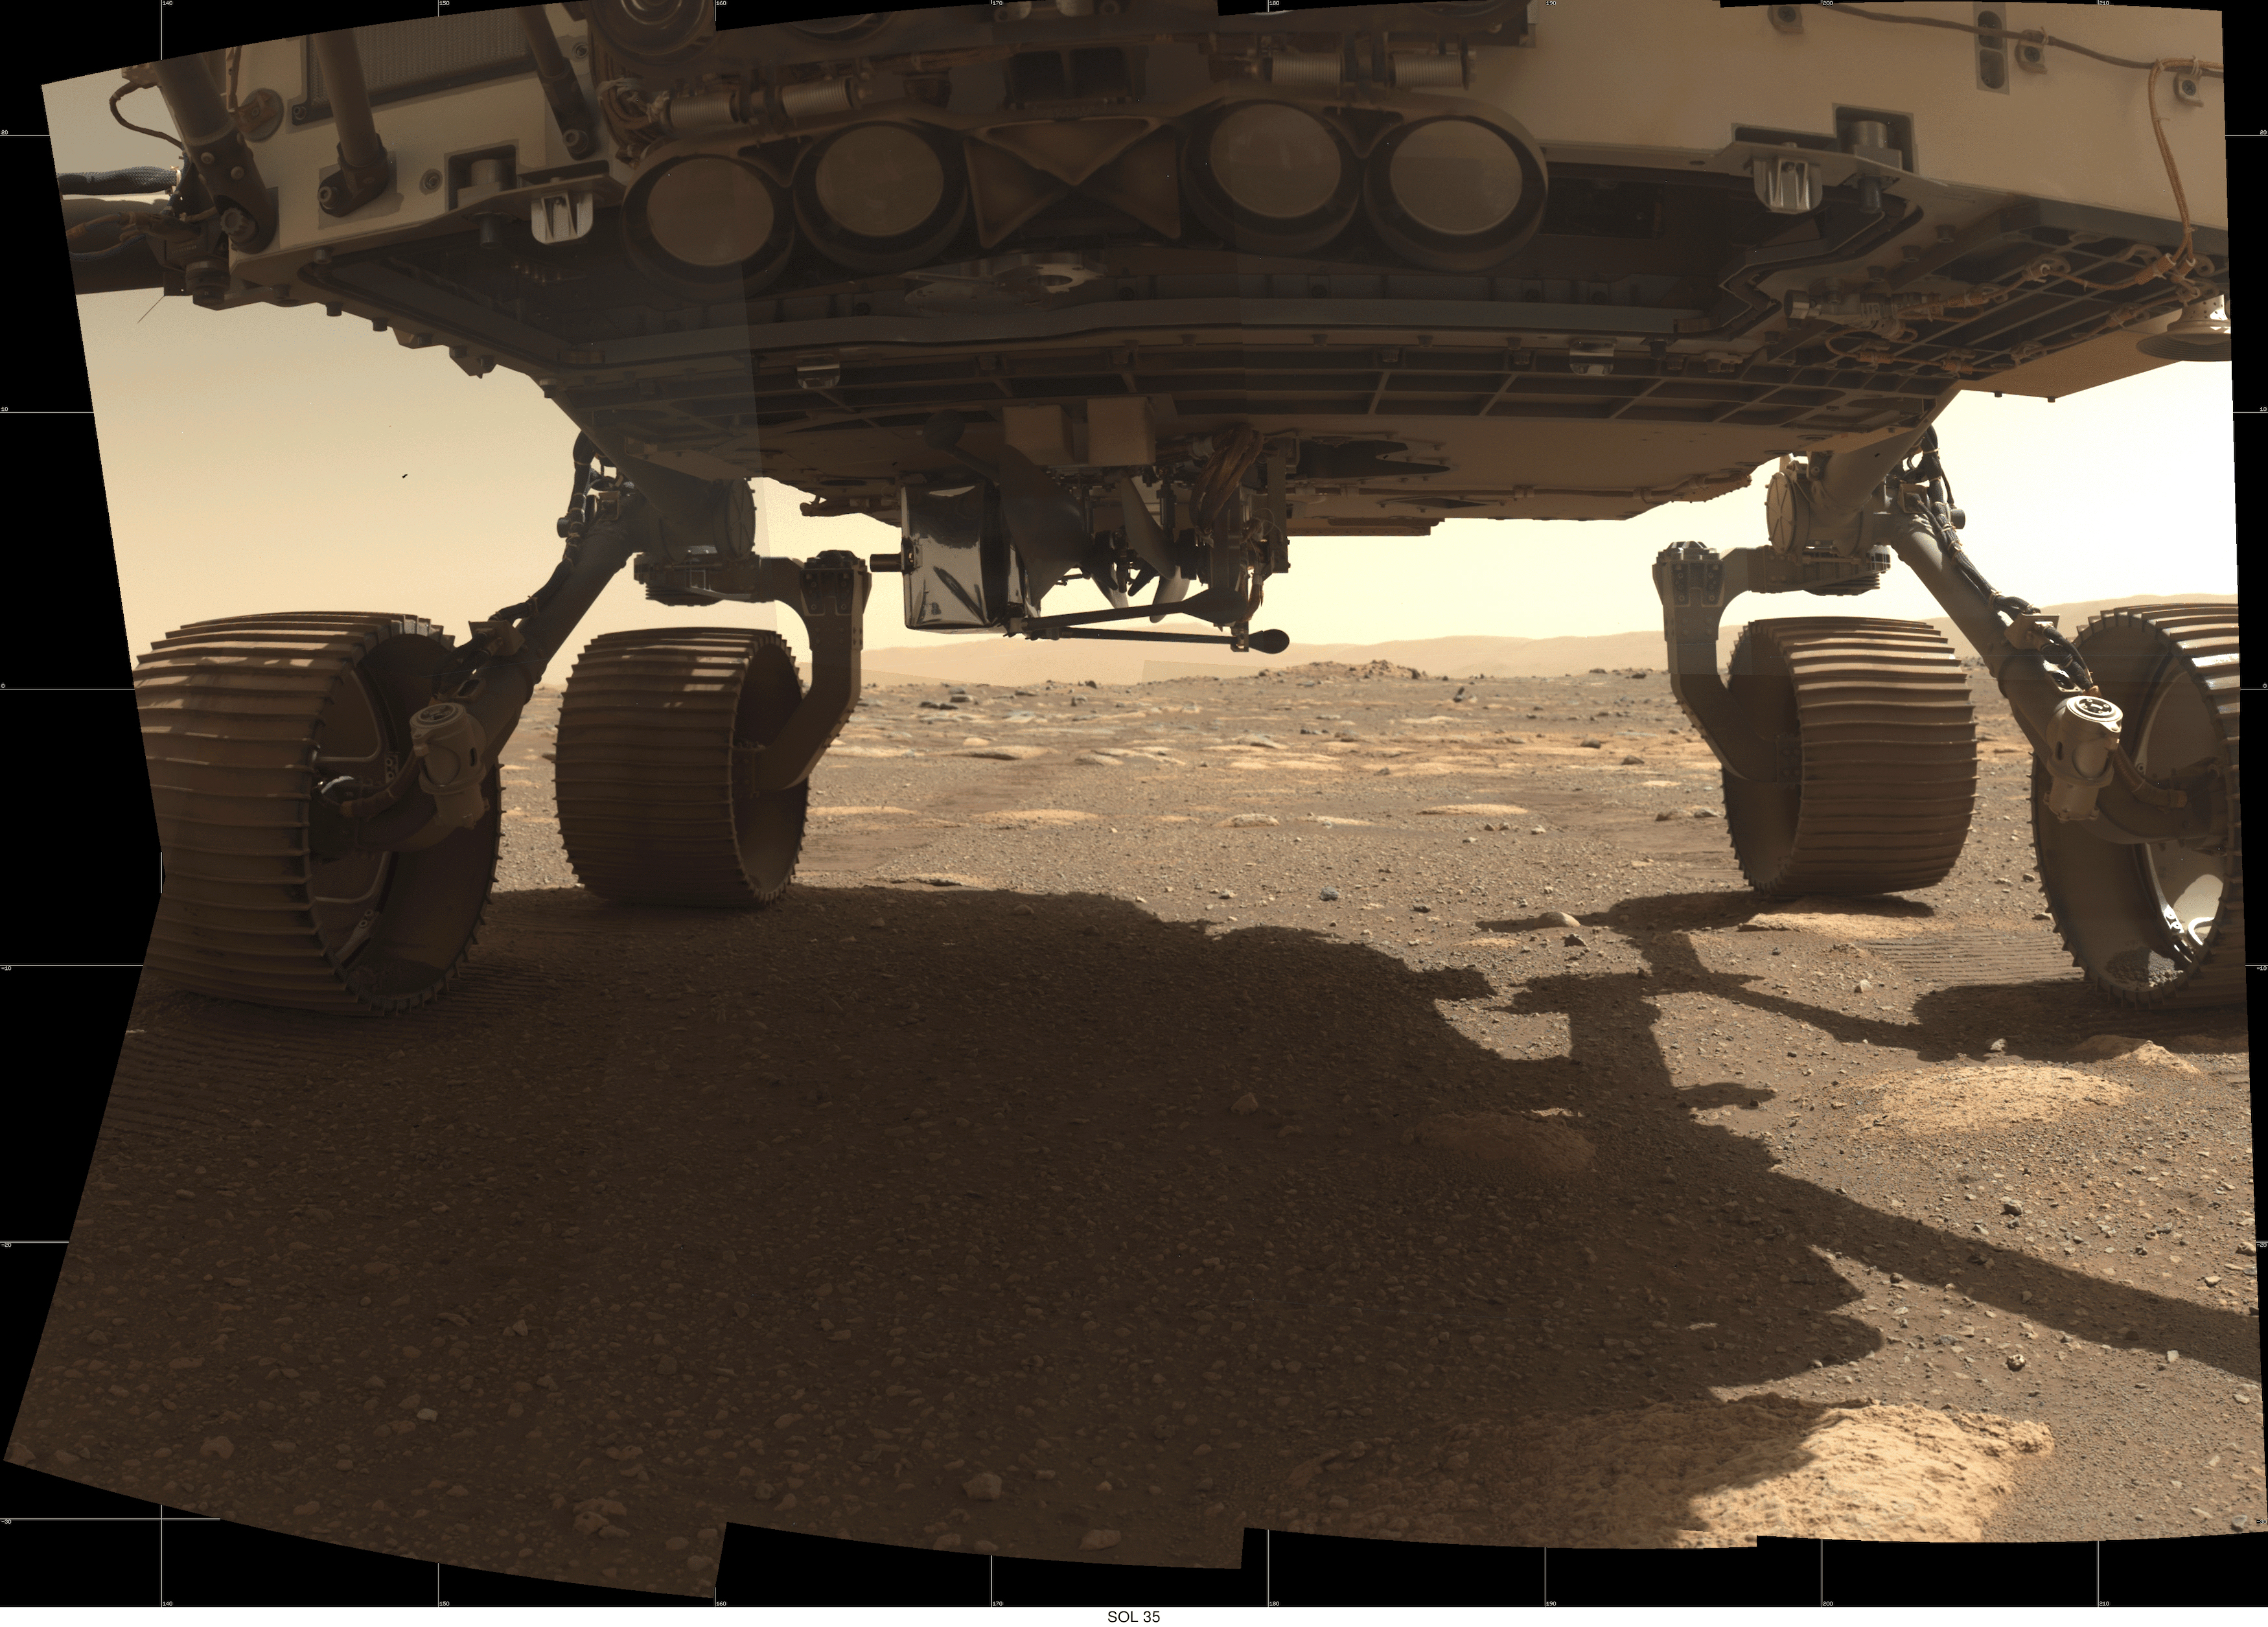

Ingenuity’s Complete Deployment

This GIF shows each step of the Ingenuity helicopter deploying from the belly of NASA’s Perseverance Mars rover from March 26 to April 3, 2021. The final image shows the helicopter on the ground after the rover drove about 13 feet (4 meters) away.

These images were taken by the WATSON (Wide Angle Topographic Sensor for Operations and eNgineering) camera on the SHERLOC (Scanning Habitable Environments with Raman and Luminescence for Organics and Chemicals) instrument, located at the end of the rover’s long robotic arm.

NASA’s Jet Propulsion Laboratory built and manages operations of Perseverance and Ingenuity for the agency. Caltech in Pasadena, California, manages JPL for NASA. WATSON was built by Malin Space Science Systems (MSSS) in San Diego and is operated jointly by MSSS and JPL.

The Mars helicopter technology demonstration activity is supported by NASA’s Science Mission Directorate, the NASA Aeronautics Research Mission Directorate, and the NASA Space Technology Mission Directorate.

A key objective for Perseverance’s mission on Mars is astrobiology, including the search for signs of ancient microbial life. The rover will characterize the planet’s geology and past climate, pave the way for human exploration of the Red Planet, and be the first mission to collect and cache Martian rock and regolith (broken rock and dust).

Subsequent NASA missions, in cooperation with ESA (European Space Agency), would send spacecraft to Mars to collect these sealed samples from the surface and return them to Earth for in-depth analysis.

The Mars 2020 Perseverance mission is part of NASA’s Moon to Mars exploration approach, which includes Artemis missions to the Moon that will help prepare for human exploration of the Red Planet.

Credit: NASA/JPL-Caltech